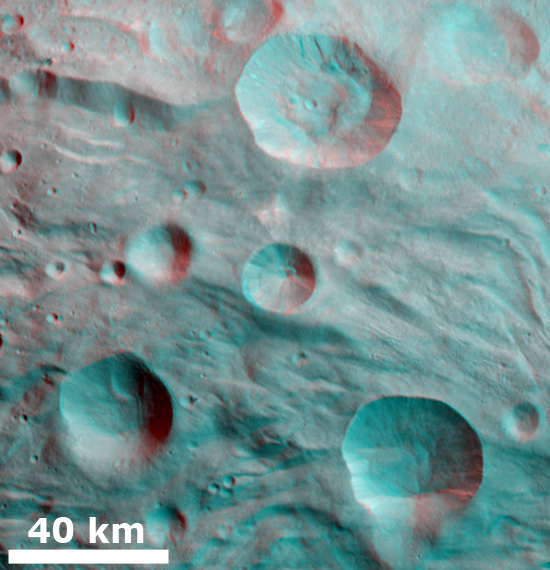

3-D Image of Partially Degraded Craters

This 3-D image, called an anaglyph, shows partially degraded craters and ridges. To create this anaglyph, two differently colored images are superimposed with an offset to create depth. When viewed through red-blue glasses this anaglyph shows a 3-D view of Vesta’s surface. The depth effect in this anaglyph, derived from topography differences, was calculated from the shape model of Vesta. Piles of material in the bases of the craters show up clearly in this 3-D image. This material likely slumped down from the sides of the craters. Also, some bright and dark material can be seen cropping out of the rims of the craters and slumping towards their centers. The ridges, which run roughly horizontally across the image, also stand out in the 3-D image.

The images used to generate the anaglyph are located in Vesta’s Pinaria quadrangle and the center is 40 degrees south latitude, 29 degrees east longitude. NASA’s Dawn spacecraft obtained this image with its framing camera on Jul. 24, 2011. This image was taken through the camera’s clear filter. The distance to the surface of Vesta is 5,200 kilometers (3,231 miles) and the image has a resolution of about 485 meters (1591 feet) per pixel. This image was acquired during the approach phase of the mission.

The Dawn mission to Vesta and Ceres is managed by NASA’s Jet Propulsion Laboratory, a division of the California Institute of Technology in Pasadena, for NASA’s Science Mission Directorate, Washington D.C. UCLA is responsible for overall Dawn mission science. The Dawn framing cameras have been developed and built under the leadership of the Max Planck Institute for Solar System Research, Katlenburg-Lindau, Germany, with significant contributions by DLR German Aerospace Center, Institute of Planetary Research, Berlin, and in coordination with the Institute of Computer and Communication Network Engineering, Braunschweig. The Framing Camera project is funded by the Max Planck Society, DLR, and NASA/JPL.

Credit: NASA/JPL-Caltech/UCLA/MPS/DLR/IDA